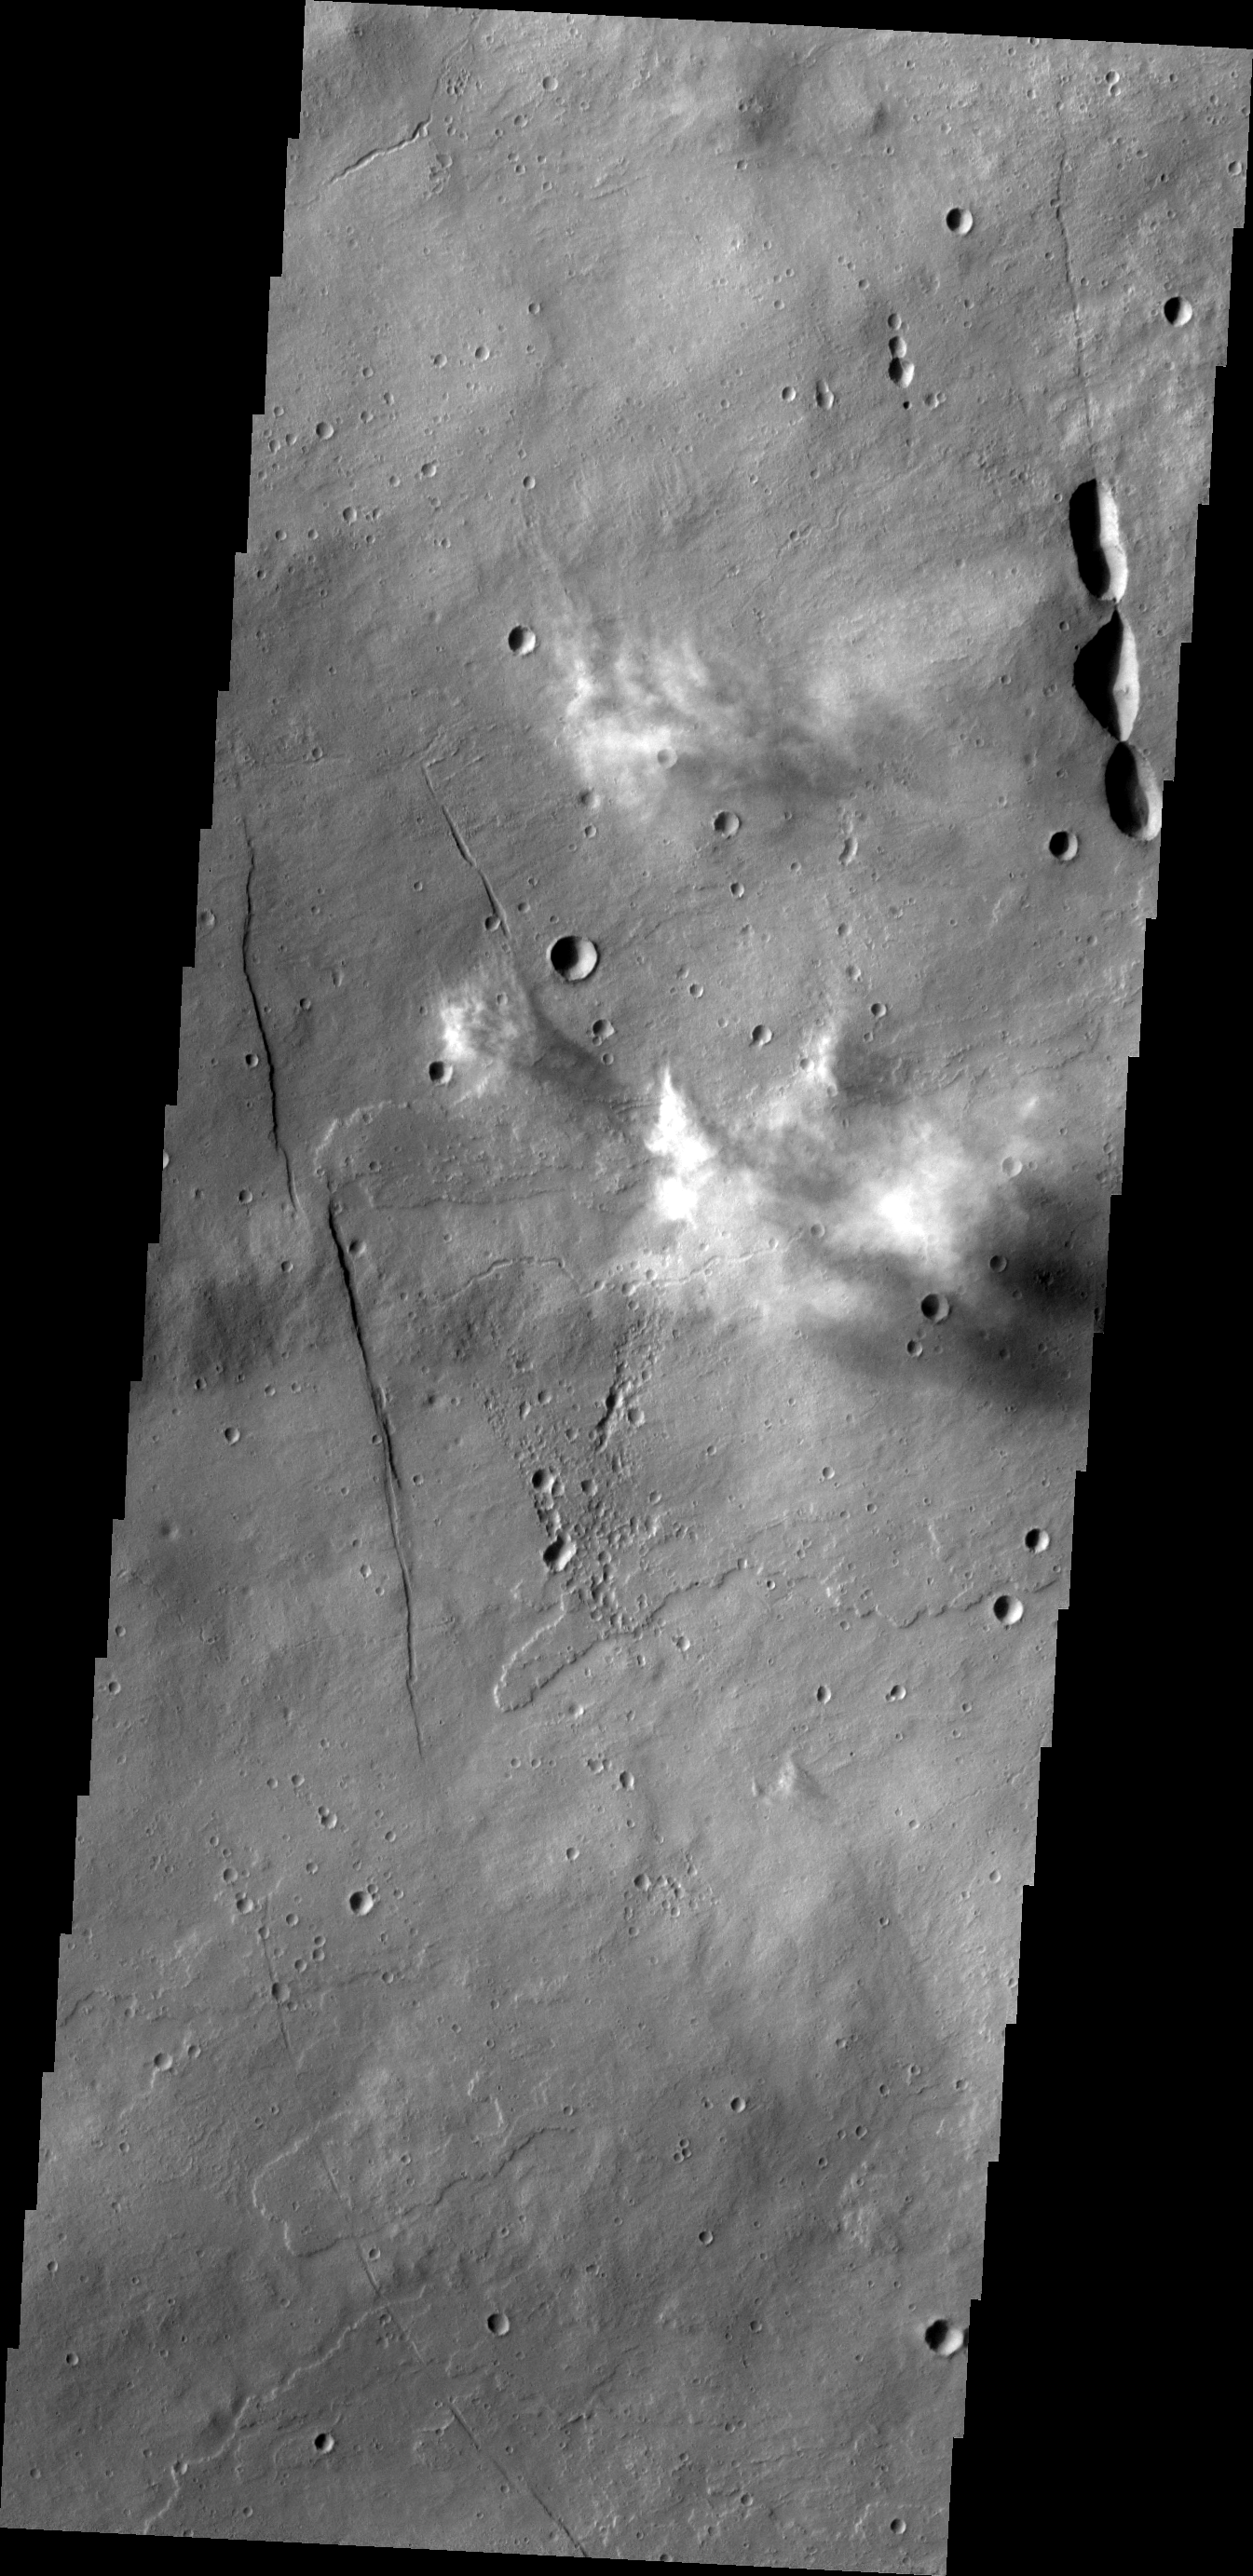

Clouds

This image shows a group of white, wispy clouds over the western flank of Elysium Mons. The clouds are casting shadows in the late afternoon sun.

Image information: VIS instrument. Latitude 24.8N, Longitude 144.6E. 19 meter/pixel resolution.

Please see the THEMIS Data Citation Note for details on crediting THEMIS images.

Note: this THEMIS visual image has not been radiometrically nor geometrically calibrated for this preliminary release. An empirical correction has been performed to remove instrumental effects. A linear shift has been applied in the cross-track and down-track direction to approximate spacecraft and planetary motion. Fully calibrated and geometrically projected images will be released through the Planetary Data System in accordance with Project policies at a later time.

NASA’s Jet Propulsion Laboratory manages the 2001 Mars Odyssey mission for NASA’s Office of Space Science, Washington, D.C. The Thermal Emission Imaging System (THEMIS) was developed by Arizona State University, Tempe, in collaboration with Raytheon Santa Barbara Remote Sensing. The THEMIS investigation is led by Dr. Philip Christensen at Arizona State University. Lockheed Martin Astronautics, Denver, is the prime contractor for the Odyssey project, and developed and built the orbiter. Mission operations are conducted jointly from Lockheed Martin and from JPL, a division of the California Institute of Technology in Pasadena.

Credit: NASA/JPL/ASU